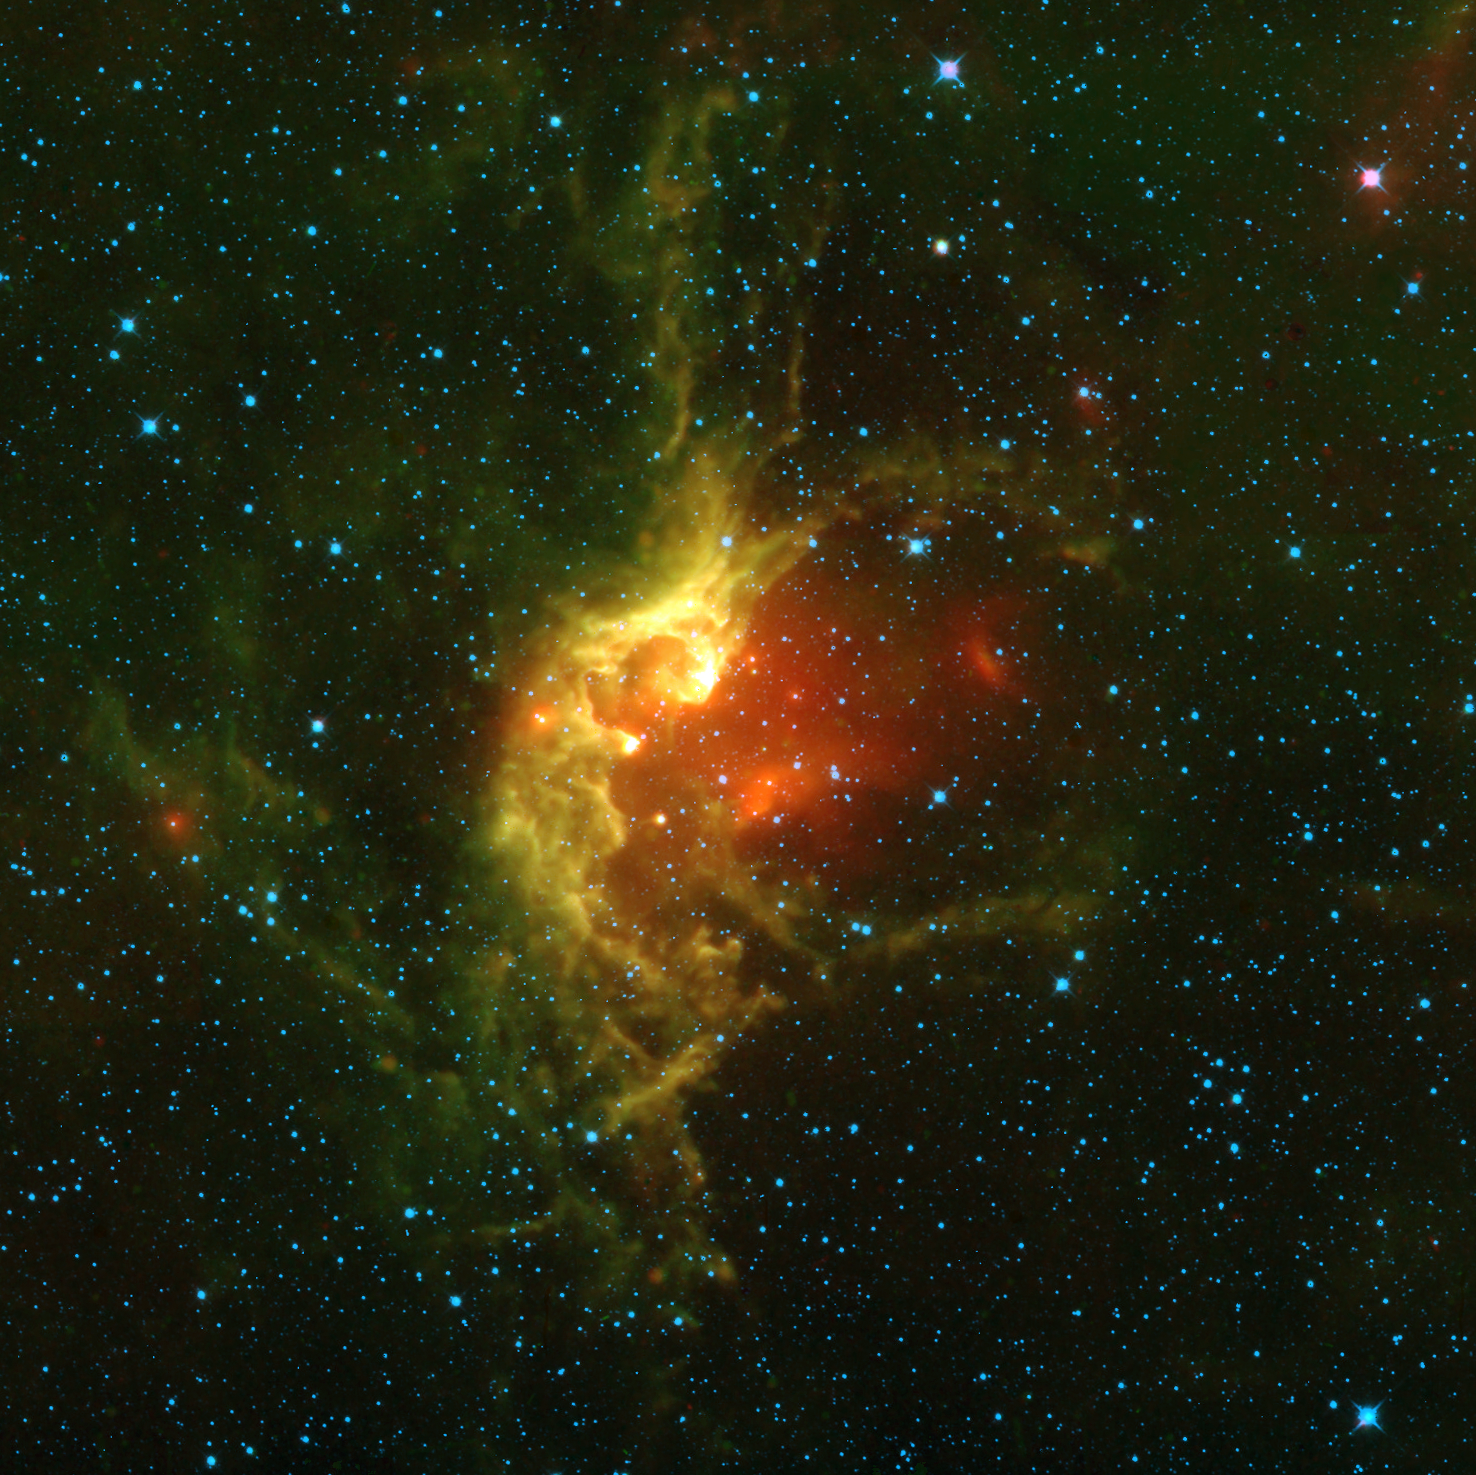

NGC 7380

This picture of the open star cluster NGC 7380 is a mosaic of images from the WISE mission spanning an area on the sky of about 5 times the size of the full Moon. NGC 7380 is located in the constellation Cepheus about 7,000 light-years from Earth within the Milky Way Galaxy. The star cluster is embedded in a nebula, sometimes called the Wizard Nebula, which spans some 110 light-years. The stars of NGC 7380 have emerged from this star forming region in the last 5 million years or so, making it a relatively young cluster.

NGC 7380 was discovered by Caroline Herschel in 1787. Her brother, William Herschel, discovered infrared light in 1800. All four infrared detectors aboard WISE were used to make this image. Color is representational: blue and cyan represent infrared light at wavelengths of 3.4 and 4.6 microns, which is primarily light from stars. Green and red represent light at 12 and 22 microns, which is primarily emission from warm dust.

NASA’s Jet Propulsion Laboratory, Pasadena, Calif., manages the Wide-field Infrared Survey Explorer for NASA’s Science Mission Directorate, Washington. The mission’s principal investigator, Edward Wright, is at UCLA. The mission was competitively selected under NASA’s Explorers Program managed by the Goddard Space Flight Center, Greenbelt, Md. The science instrument was built by the Space Dynamics Laboratory, Logan, Utah, and the spacecraft was built by Ball Aerospace & Technologies Corp., Boulder, Colo. Science operations and data processing take place at the Infrared Processing and Analysis Center at the California Institute of Technology in Pasadena. Caltech manages JPL for NASA.

Credit: NASA/JPL-Caltech/UCLA